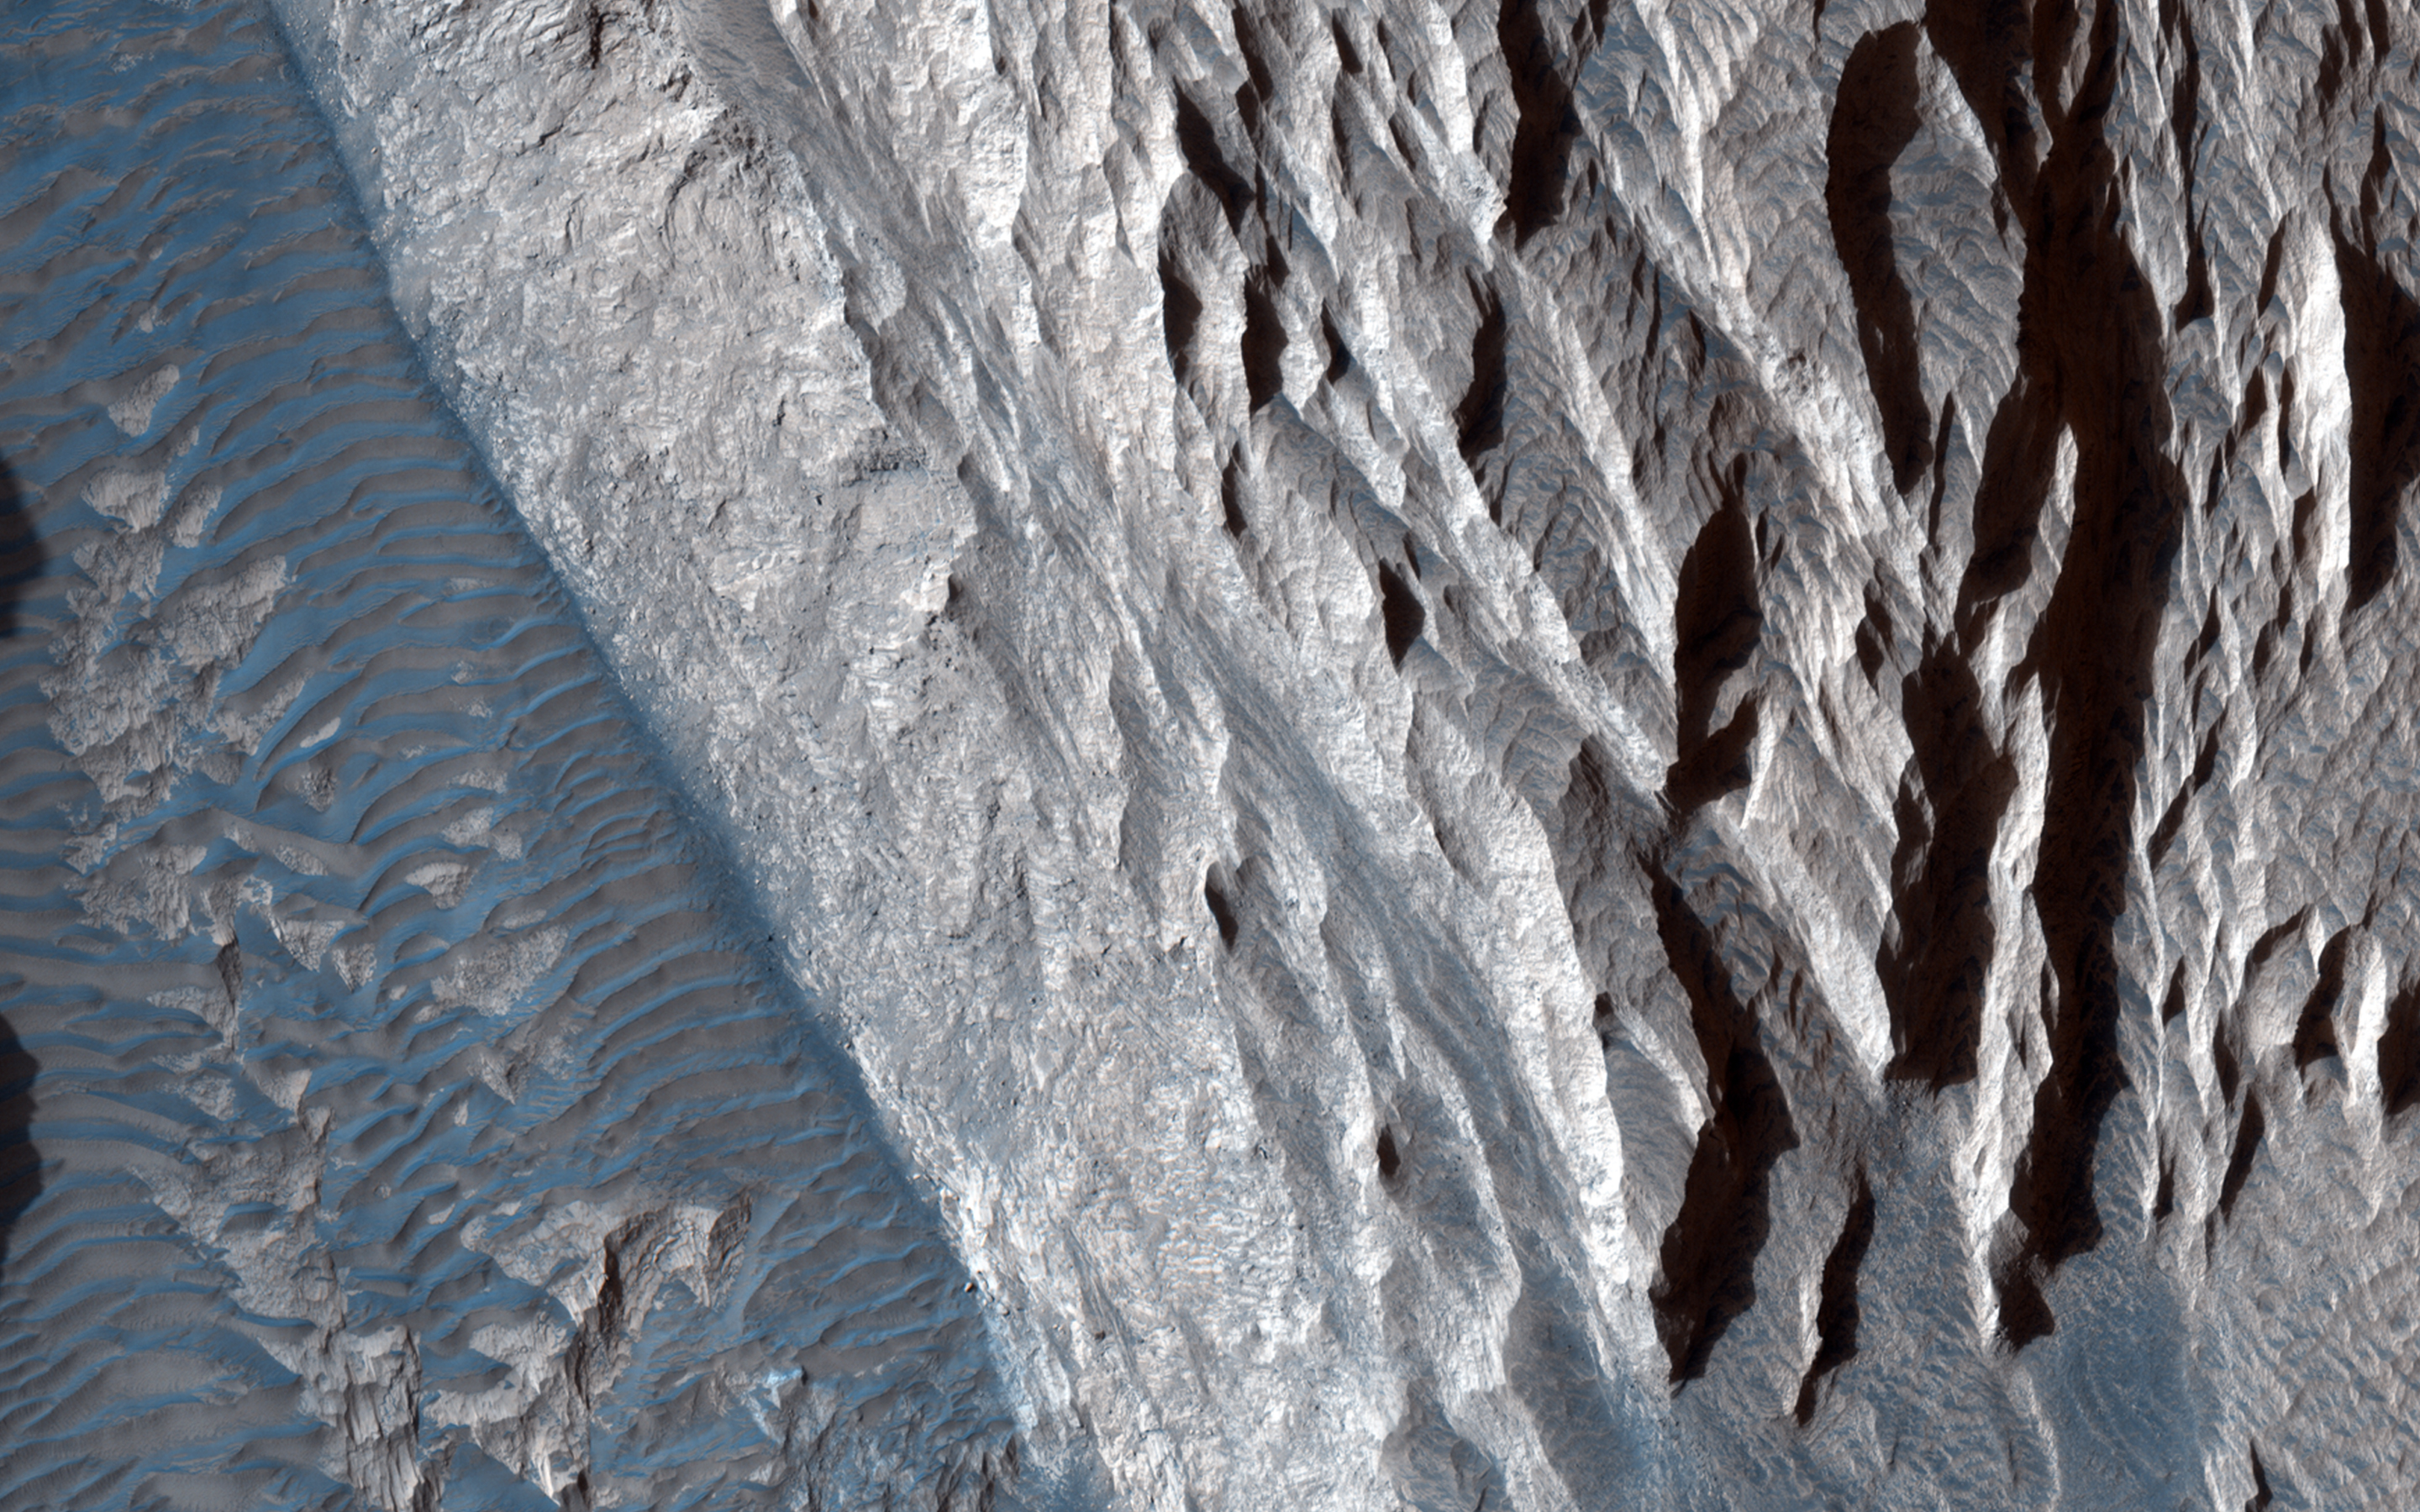

Sandstone Cliffs and Hematite Lag Deposits of Ophir Mensa

This target was one of the first close HiRISE views of the enigmatic Valles Marineris interior layered deposits. These light-toned sedimentary deposits are of interest to scientists because they are partially composed of minerals like hematite that likely formed in the presence of liquid water.

The lighter-tone linear units to the north are called “yardangs” and formed when downslope winds carved the fragile sandstone into channels. Over time, wind and gravity conspire to erode material downslope and onto the canyon floor. The darker-toned sandy deposits at the cliff base contain high concentrations of hematites (along with basaltic or volcanic sand) known from infrared orbital measurements.

HiRISE resolution can clearly show outcrops mass wasting finer materials out, and darker layers that are likely hematite-bearing units. This is an excellent candidate for what’s called a “hematite lag deposit,” where more resistant iron-rich hematite concretions have weathered out of the brittle mesa driven by gravity and wind, similar to that observed at the Mars Exploration Rover Opportunity landing site.

HiRISE is one of six instruments on NASA’s Mars Reconnaissance Orbiter. The University of Arizona, Tucson, operates the orbiter’s HiRISE camera, which was built by Ball Aerospace & Technologies Corp., Boulder, Colo. NASA’s Jet Propulsion Laboratory, a division of the California Institute of Technology in Pasadena, manages the Mars Reconnaissance Orbiter Project for the NASA Science Mission Directorate, Washington.

Credit: NASA/JPL-Caltech/Univ. of Arizona